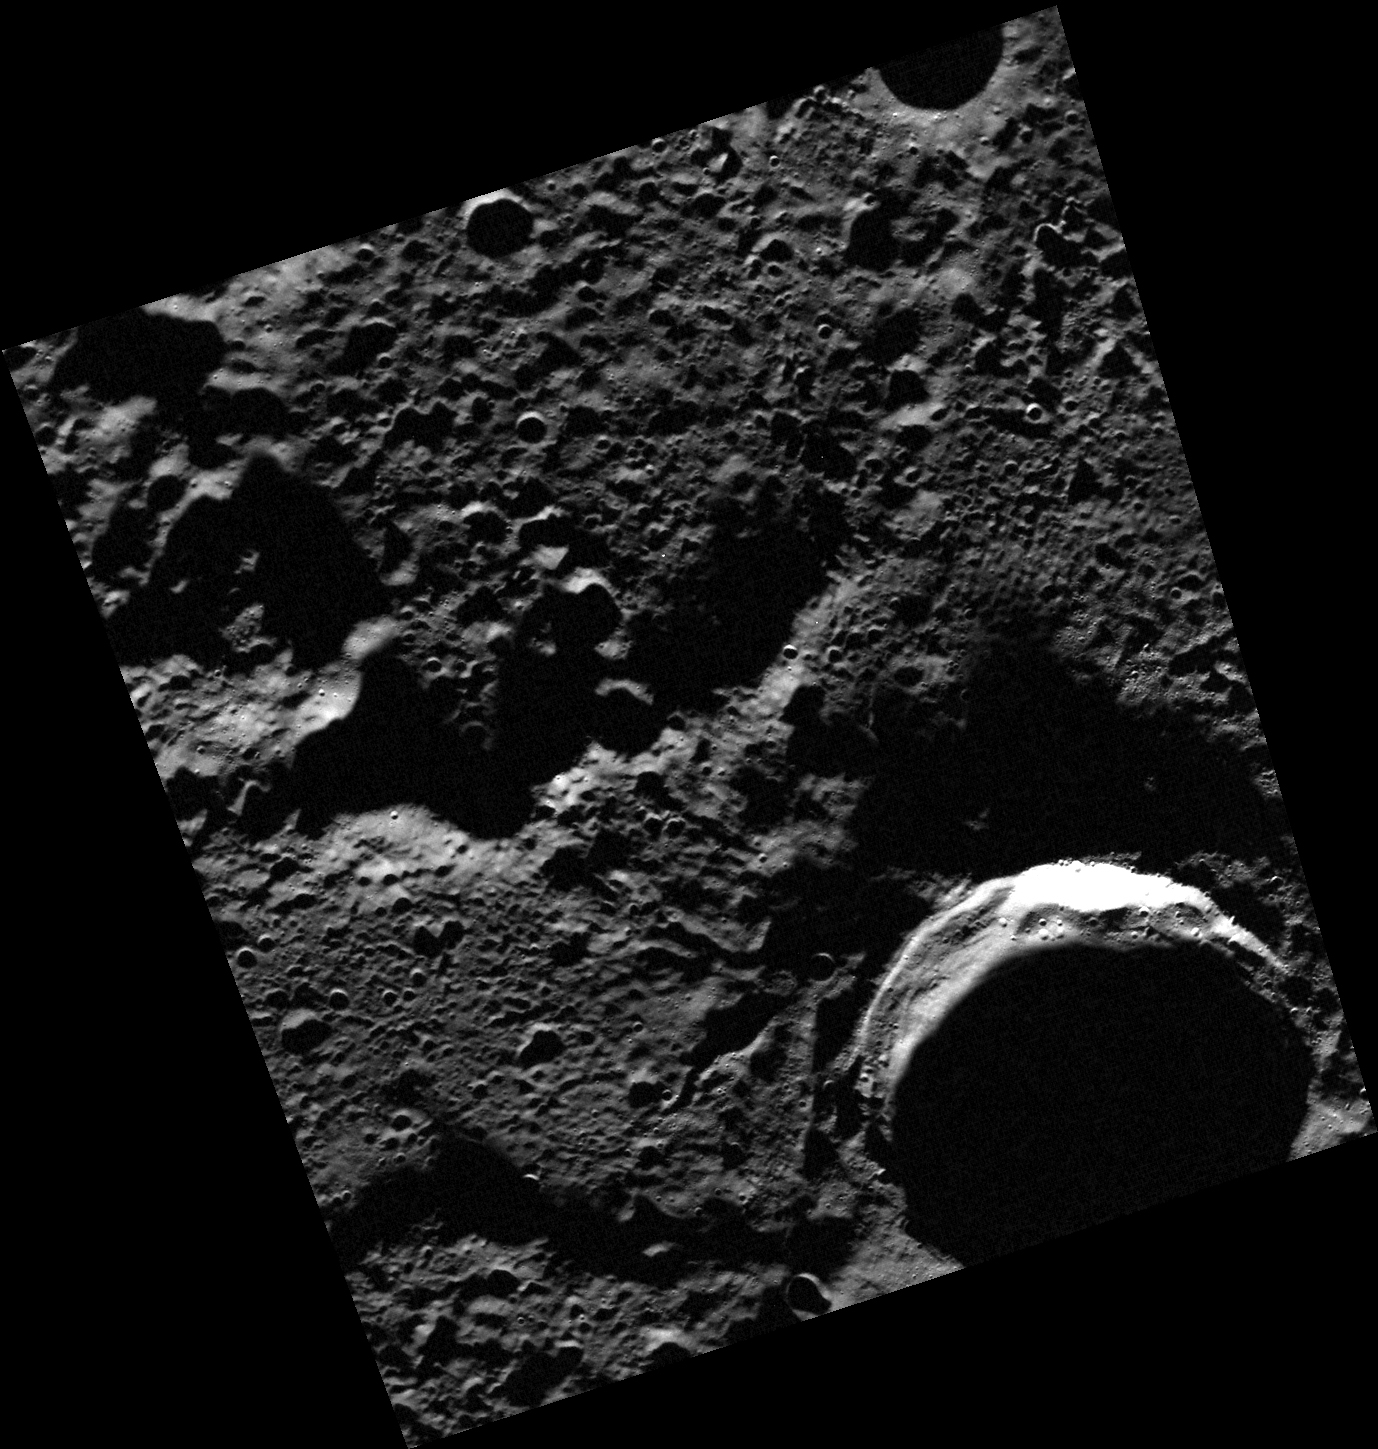

Filling the Gap

One of MDIS’s new campaigns during the extended mission is to obtain images of Mercury’s north polar region. During MESSENGER’s primary mission, Mercury’s south polar region was repeatedly imaged and areas of permanent shadow were identified. During MESSENGER’s extended mission, MDIS will make a dedicated effort to repeatedly image the surface near Mercury’s north pole. MESSENGER’s highly eccentric orbit, which passes close to Mercury’s surface at high northern latitudes, provides an opportunity for particularly high-resolution images of Mercury’s north polar region. This image helps to fill the small gap in coverage near the north pole that remained after the prime mission.

Date acquired: April 24, 2012
Image Mission Elapsed Time (MET): 243796223
Image ID: 1703489
Instrument: Wide Angle Camera (WAC) of the Mercury Dual Imaging System (MDIS)
WAC filter: 7 (748 nanometers)
Center Latitude: 86.55°
Center Longitude: 220.2° E
Resolution: 59 meters/pixel
Scale: This image is approximately 60 km (37 miles) across
Incidence Angle: 86.7°
Emission Angle: 24.9°
Phase Angle: 61.7°

The MESSENGER spacecraft is the first ever to orbit the planet Mercury, and the spacecraft’s seven scientific instruments and radio science investigation are unraveling the history and evolution of the Solar System’s innermost planet. Visit the Why Mercury? section of this website to learn more about the key science questions that the MESSENGER mission is addressing. During the one-year primary mission, MDIS acquired 88,746 images and extensive other data sets. MESSENGER is now in a year-long extended mission, during which plans call for the acquisition of more than 80,000 additional images to support MESSENGER’s science goals.

These images are from MESSENGER, a NASA Discovery mission to conduct the first orbital study of the innermost planet, Mercury. For information regarding the use of images, see the MESSENGER image use policy.

Credit: NASA/Johns Hopkins University Applied Physics Laboratory/Carnegie Institution of Washington